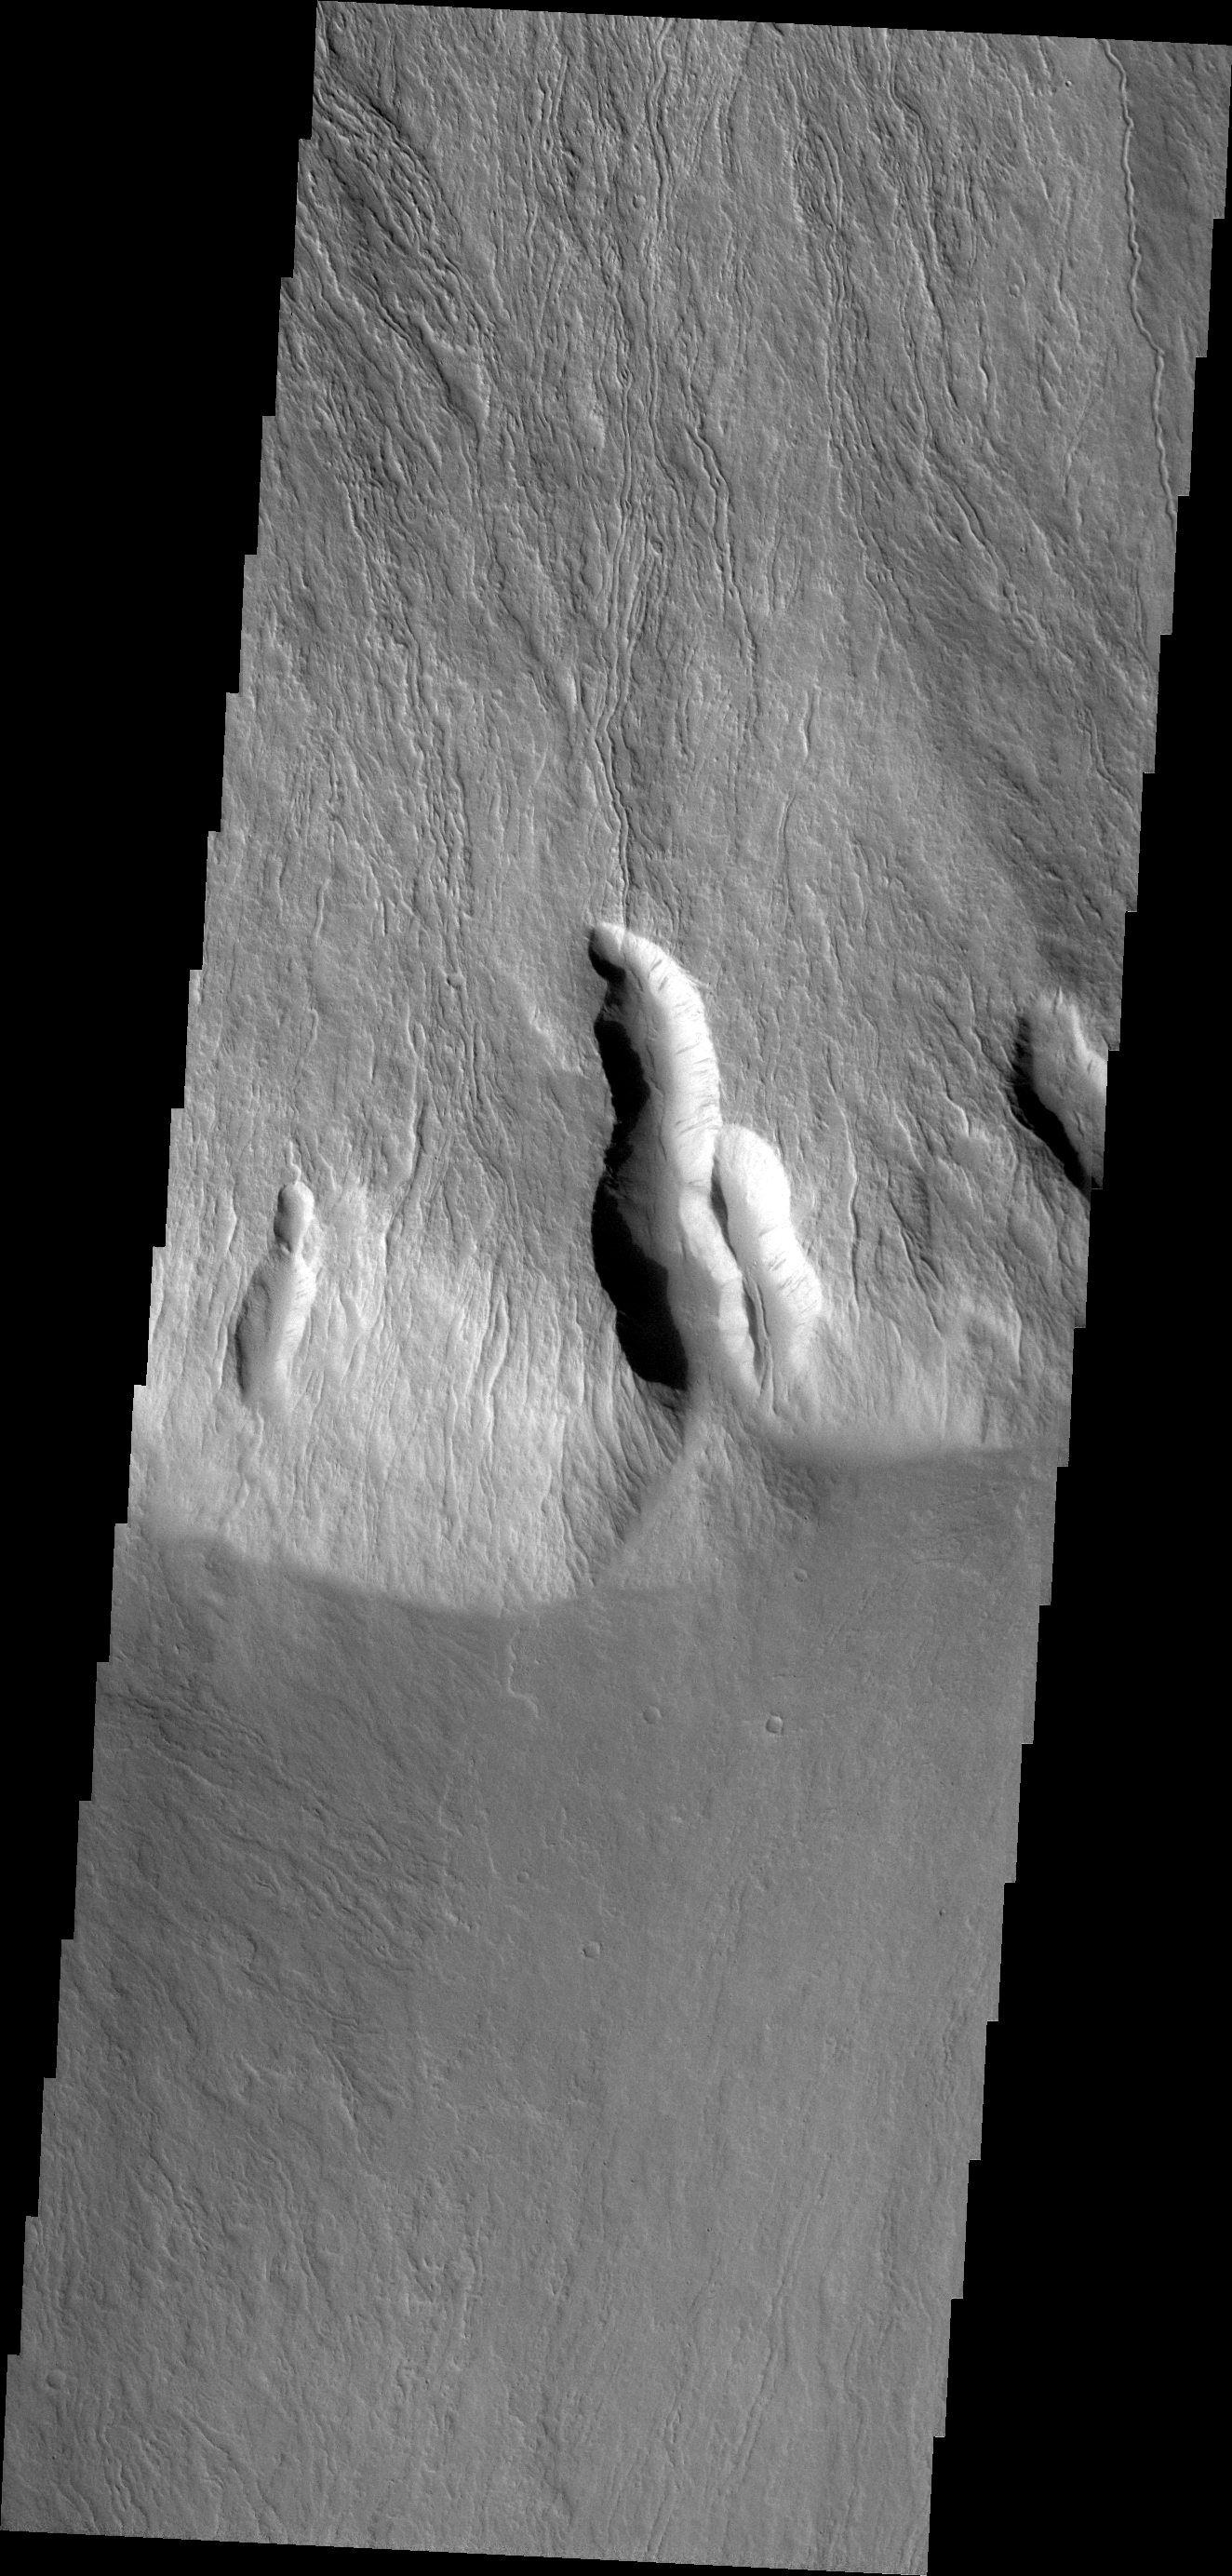

Olympus Mons Flows

This VIS image shows lava flows in the southern escarpment region of Olympus Mons, the largest known volcano in the solar system.

Credit: NASA/JPL/ASU